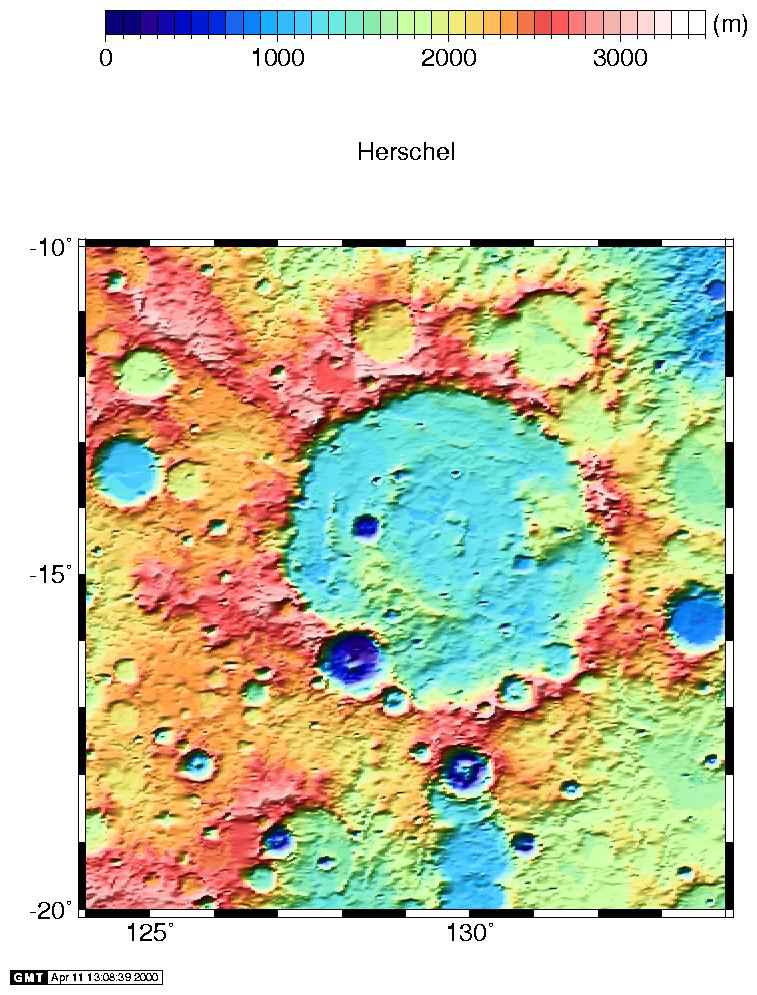

Regional Topographic Views of Mars from MOLA

With one year of global mapping of the Mars Global Surveyor mission completed, the MOLA dataset has achieved excellent spatial and vertical resolution. The maps below (and above) have been produced from the altimetric observations collected during MOLA’s first year of global mapping and provide a variety of regional topographic views of the Martian surface. The maps were compiled from a data base of 266.7 million laser altimetric measurements collected between March 1, 1999 and February 29, 2000. In each map the spatial resolution is approximately 1/16° by 1/32° (where 1° on Mars is about 59 km) and the vertical accuracy is approximately 1 meter. Note that the sizes of the regions vary. Click on image for to see full resolution (Warning! these are large files)

Nirgal Vallis region: 23° to 33° S; 313 to 323° E.
Locras Valles region: 5° to 15° N; 45 to 55° E.

Syrtis Major: 5° to 15° S; 62 to 72° E.

Viking 1 landing site: 20° to 25° N; 310 to 315° E.
The landing site is marked by the plus sign.

Nicholson crater: 5° S to 5° N; 190 to 200° E.

Schiaparelli crater: 8° S to 2° N; 12 to 22° E.

Credit: NASA/JPL/GSFC